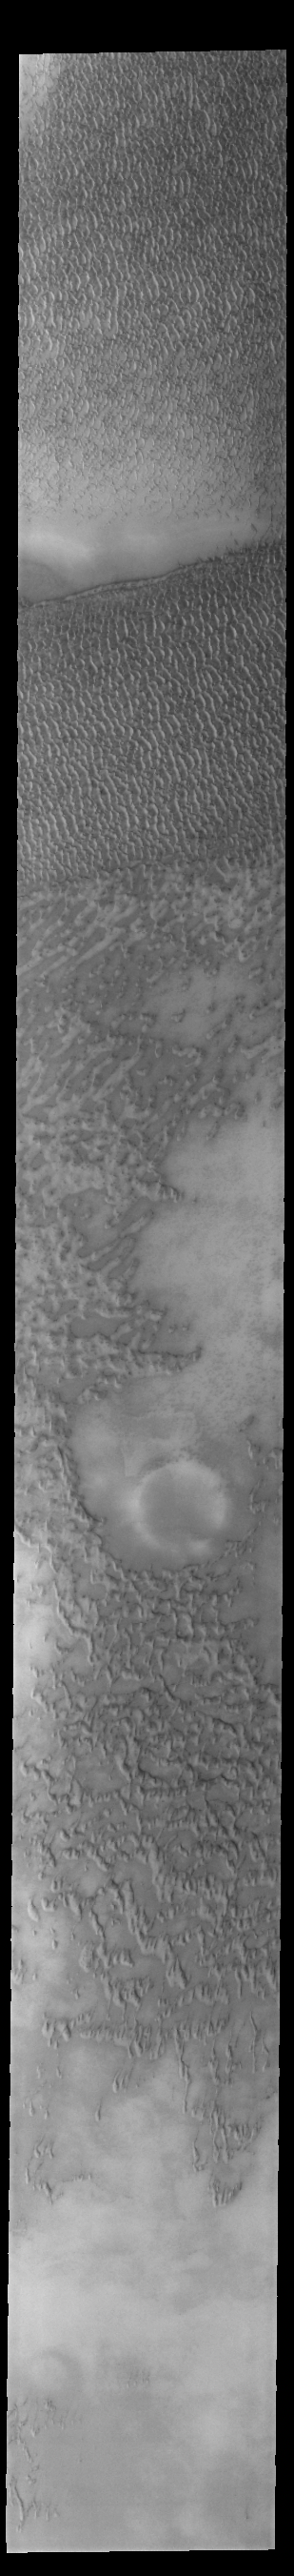

Olympia Undae

This VIS image of Olympia Undae was collected early in north polar spring. The dunes are still covered by the winter frosts; as the region heats up the frost will dissipate to reveal the dark sand beneath. The density of dunes and the alignments of the dune crests varies with location, controlled by the amount of available sand and the predominant winds over time.

Olympia Undae is a vast dune field in the north polar region of Mars. It consists of a broad sand sea or erg that partly rings the north polar cap from about 120° to 240°E longitude and 78° to 83°N latitude. The dune field covers an area of approximately 470,000 km2 (bigger than California, smaller than Texas). Olympia Undae is the largest continuous dune field on Mars. Olympia Undae is not the only dune field near the north polar cap, several other smaller fields exist in the same latitude, but in other ranges of longitude, e.g. Abolos and Siton Undae. Barchan and transverse dune forms are the most common. In regions with limited available sand individual barchan dunes will form, the surface beneath and between the dunes is visible. In regions with large sand supplies, the sand sheet covers the underlying surface, and dune forms are found modifying the surface of the sand sheet. In this case transverse dunes are more common. Barchan dunes “point” down wind, transverse dunes are more linear and form parallel to the wind direction. The “square” shaped transverse dunes in Olympia Undae are due to two prevailing wind directions.

Credit: NASA/JPL-Caltech/ASU